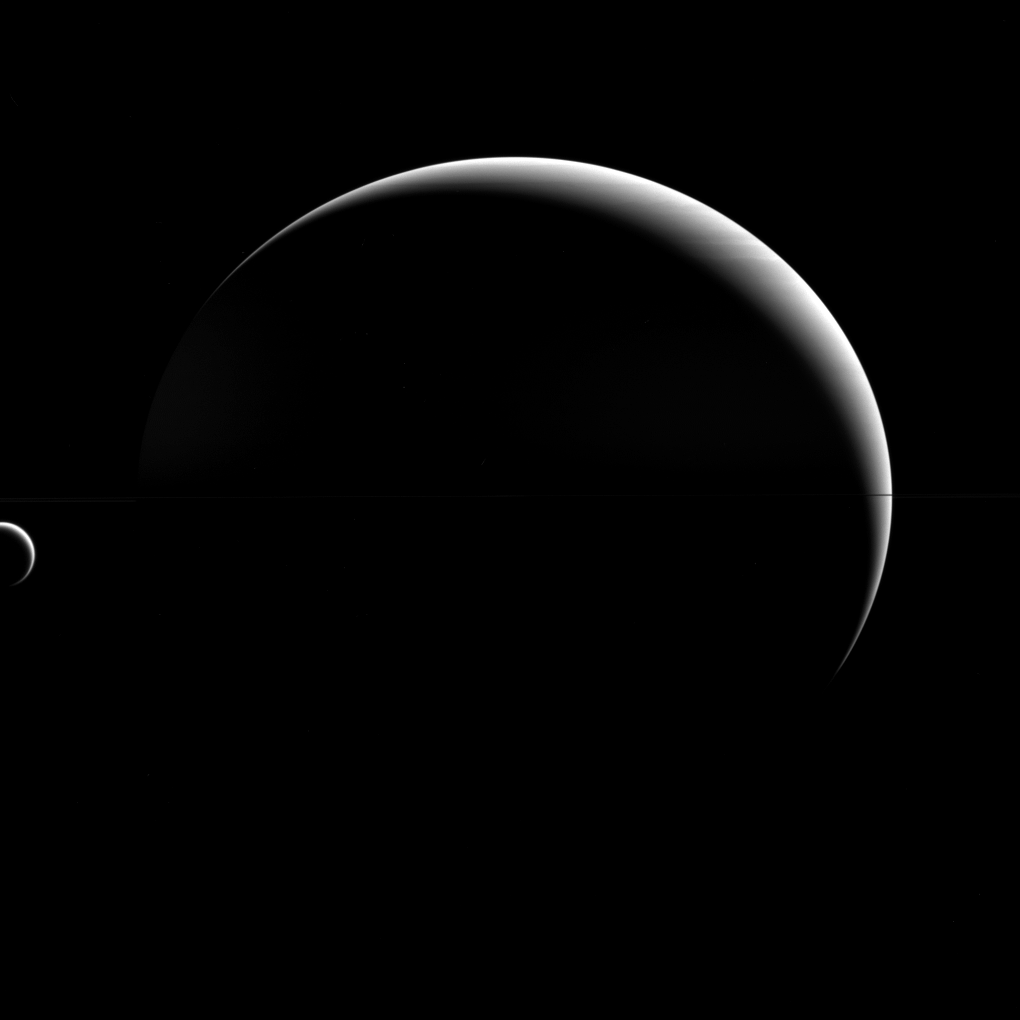

Not So Titanic

Titan may be a “large” moon — its name even implies it! — but it is still dwarfed by its parent planet, Saturn. As it turns out, this is perfectly normal.

Although Titan (3200 miles or 5150 kilometers across) is the second-largest moon in the solar system, Saturn is still much bigger, with a diameter almost 23 times larger than Titan’s. This disparity between planet and moon is the norm in the solar system. Earth’s diameter is “only” 3.7 times our moon’s diameter, making our natural satellite something of an oddity. (Another exception to the rule: dwarf planet Pluto’s diameter is just under two times that of its moon.) So the question isn’t why is Titan so small (relatively speaking), but why is Earth’s moon so big?

This view looks toward the anti-Saturn hemisphere of Titan. North on Titan is up. The image was taken with the Cassini spacecraft wide-angle camera on April 18, 2015 using a near-infrared spectral filter with a passband centered at 752 nanometers.

The view was acquired at a distance of approximately 930,000 miles (1.5 million kilometers) from Titan. Image scale is 56 miles (90 kilometers) per pixel.

The Cassini mission is a cooperative project of NASA, ESA (the European Space Agency) and the Italian Space Agency. The Jet Propulsion Laboratory, a division of the California Institute of Technology in Pasadena, manages the mission for NASA’s Science Mission Directorate, Washington. The Cassini orbiter and its two onboard cameras were designed, developed and assembled at JPL. The imaging operations center is based at the Space Science Institute in Boulder, Colorado.

Credit: NASA/JPL-Caltech/Space Science Institute